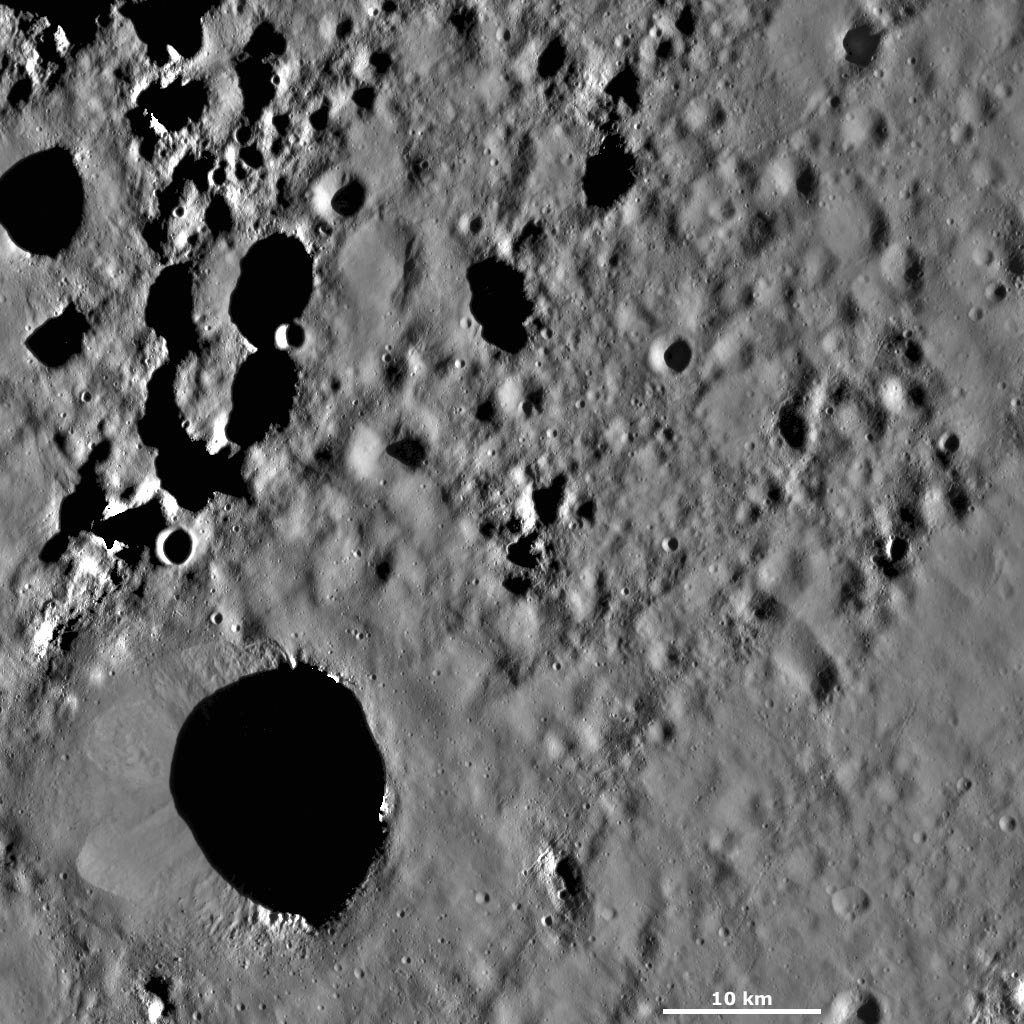

Scantia Crater

This Dawn framing camera (FC) image of Vesta shows Scantia crater, which is the large crater in the bottom left corner of the image. Scantia is approximately 20 kilometers (12 miles) in diameter and has a reasonably degraded rim. On the left side of Scantia there are two areas of material that are slumping towards the crater’s center. The tops of these slumping areas are rounded, so it is possible that they were originally impact craters that were formed after projectiles hit the slope of Scantia. There are many smaller craters surrounding Scantia, which have different states of preservation and freshness. There are also chains of craters and linear grooves, which are less than 1 kilometer (0.6 mile) wide, running diagonally across the bottom right corner of the image.

This image is located in Vesta’s Floronia quadrangle, in Vesta’s northern hemisphere. NASA’s Dawn spacecraft obtained this image with its framing camera on Sept. 30, 2011. This image was taken through the camera’s clear filter. The distance to the surface of Vesta is 700 kilometers (435 miles) and the image has a resolution of about 62 meters (203 feet) per pixel. This image was acquired during the HAMO (high-altitude mapping orbit) phase of the mission.

The Dawn mission to Vesta and Ceres is managed by NASA’s Jet Propulsion Laboratory, a division of the California Institute of Technology in Pasadena, for NASA’s Science Mission Directorate, Washington D.C. UCLA is responsible for overall Dawn mission science. The Dawn framing cameras have been developed and built under the leadership of the Max Planck Institute for Solar System Research, Katlenburg-Lindau, Germany, with significant contributions by DLR German Aerospace Center, Institute of Planetary Research, Berlin, and in coordination with the Institute of Computer and Communication Network Engineering, Braunschweig. The Framing Camera project is funded by the Max Planck Society, DLR, and NASA/JPL.

Credit: NASA/JPL-Caltech/UCLA/MPS/DLR/IDA